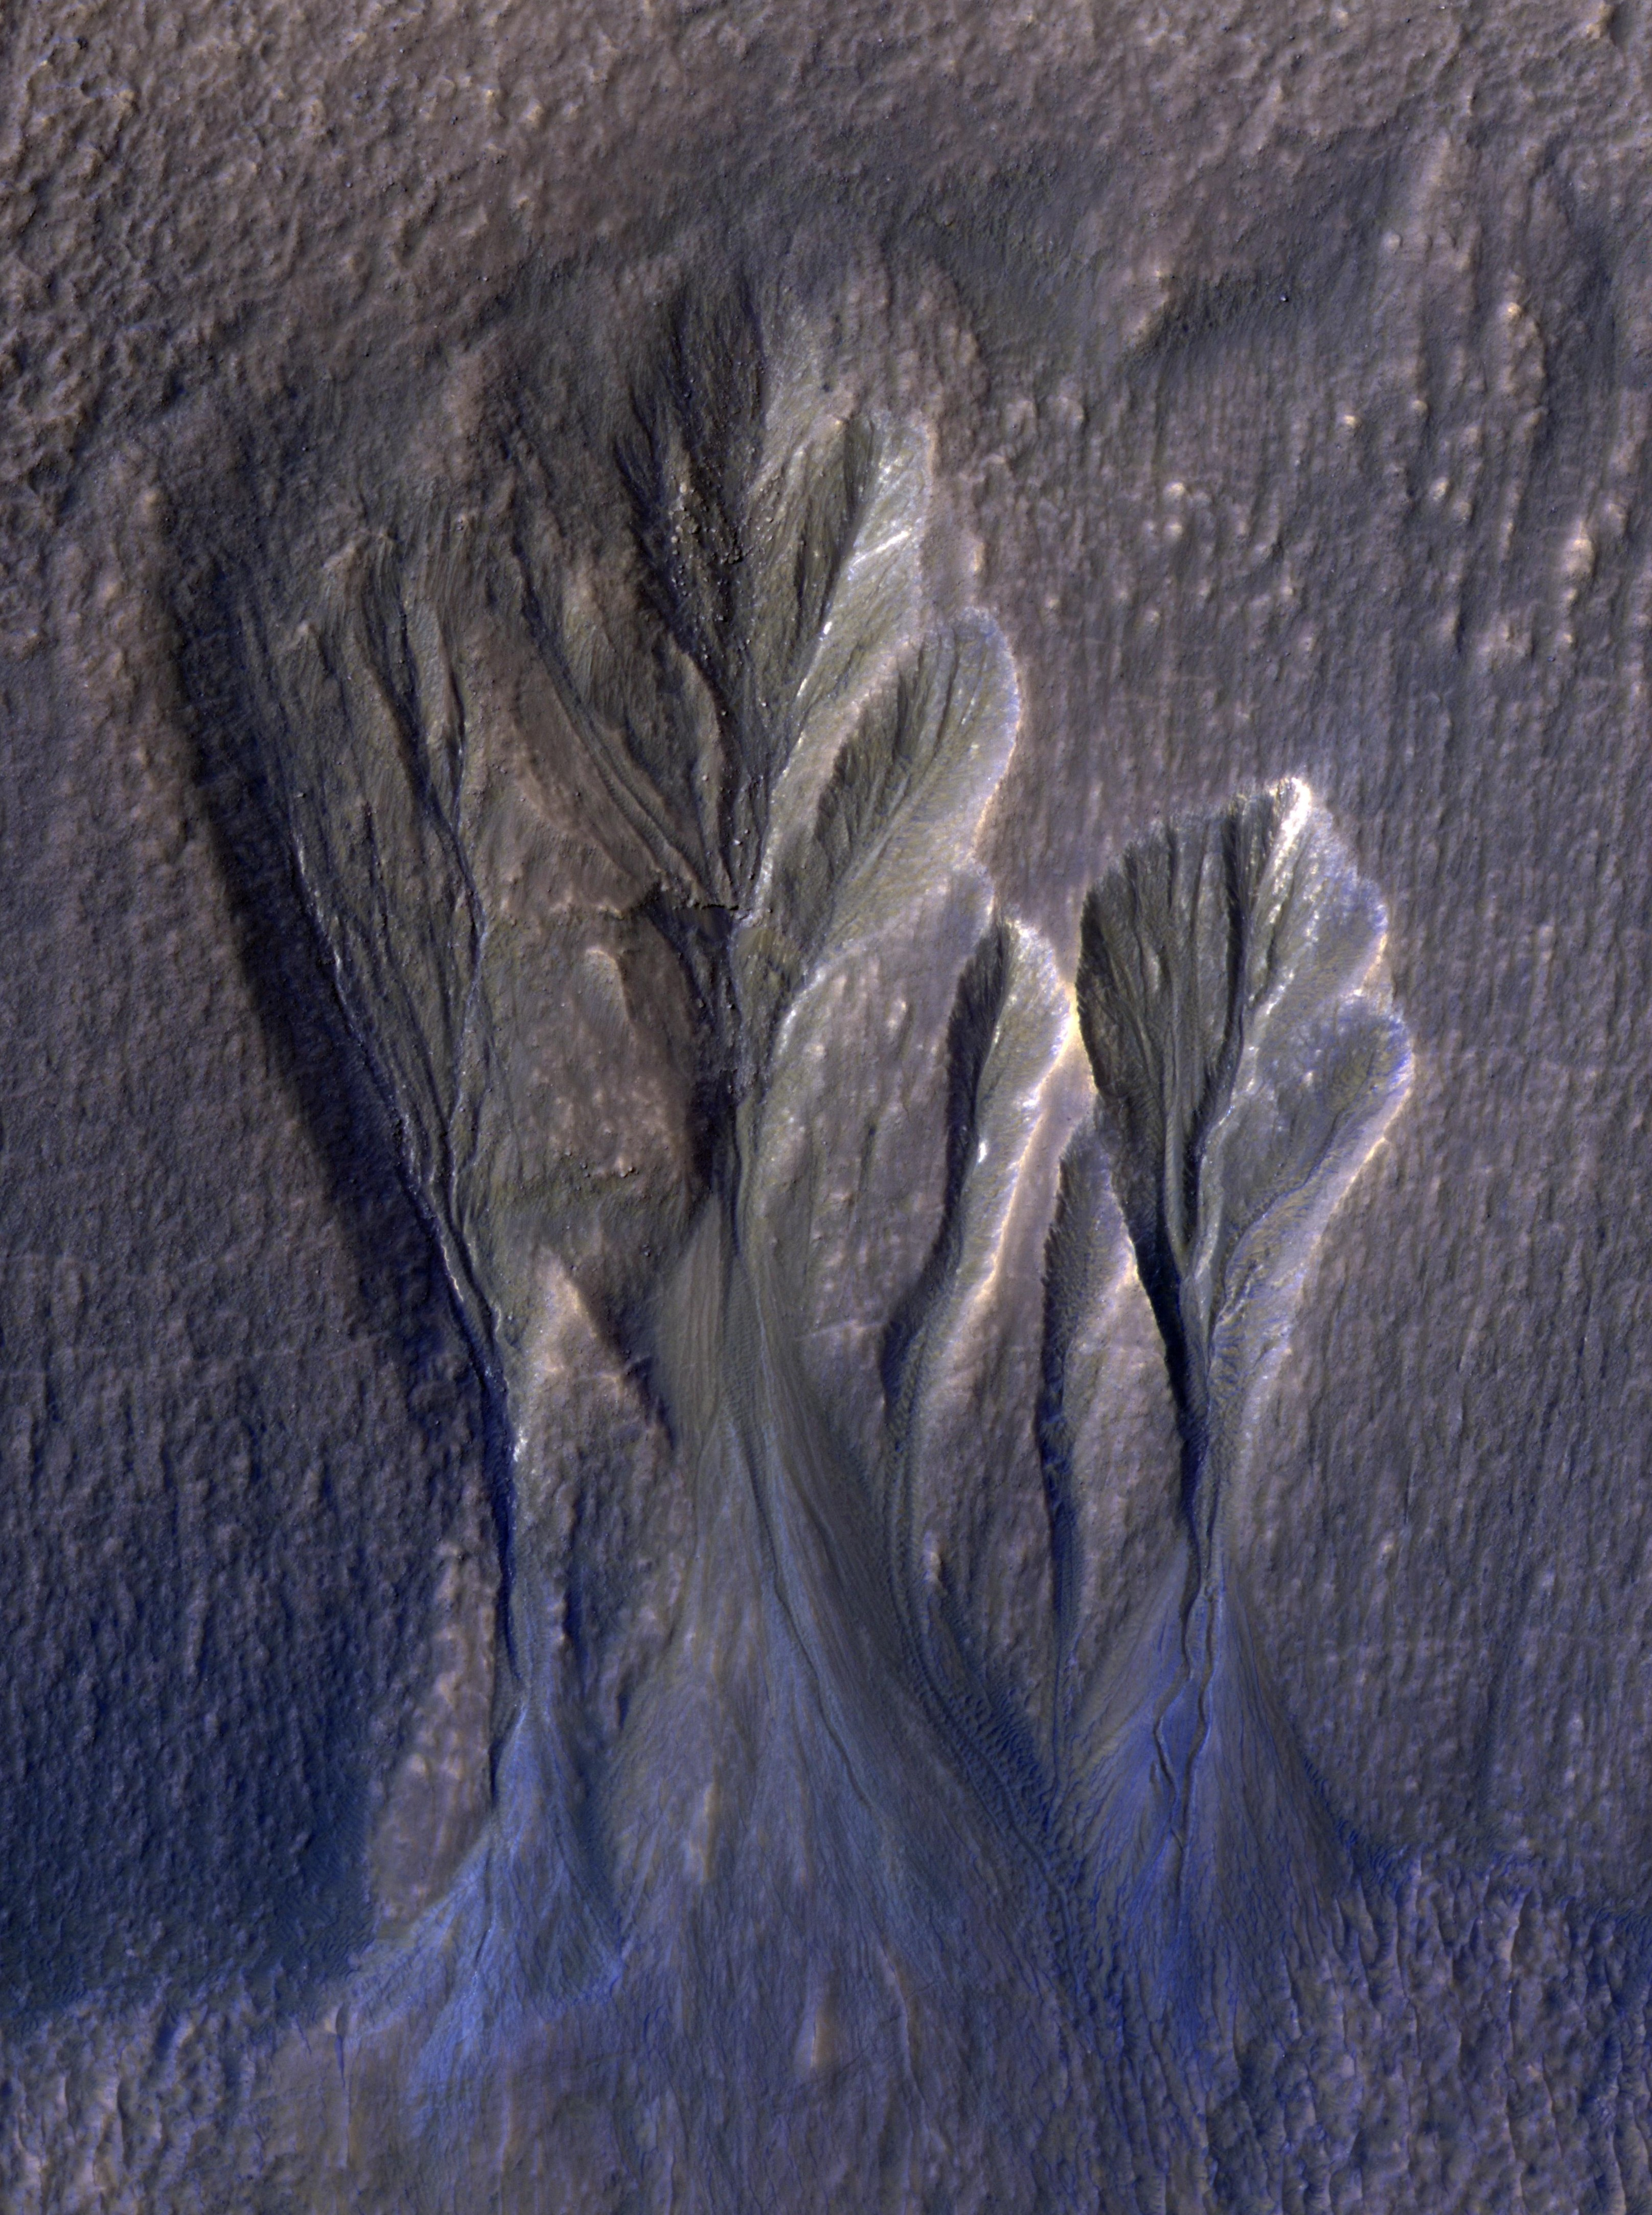

Dusty Water Ice in Mars’ Terra Sirenum

This image from NASA’s Mars Reconnaissance Orbiter (MRO) shows white material believed to be dusty water ice lining the edges of Martian gullies in a region named Terra Sirenum. Scientists believe dust particles within this ice act similarly to dust that falls onto glaciers on Earth, warming up in sunlight and causing subsurface pockets of meltwater to form.

On Earth, the dust that builds up on glaciers is called cryoconite, and the pockets it forms are called cryoconite holes. These pockets of water on our planet are often teeming with simple life, including algae, fungi, and cyanobacteria. Scientists believe similar shallow pools of water could exist on Mars, and may also be excellent places to search for life on the Red Planet today.

This enhanced-color image was captured by MRO’s HiRISE (High-Resolution Imaging Science Experiment) camera on Dec. 25, 2016.

The blue color at the bottom of the gullies is likely coarse sand (not ice); the hue would not actually be perceptible to the human eye. HiRISE is able to detect this color by looking at the scene in far-infrared wavelengths.

The University of Arizona, in Tucson, operates HiRISE, which was built by Ball Aerospace & Technologies Corp., in Boulder, Colorado. NASA’s Jet Propulsion Laboratory, a division of Caltech in Pasadena, California, manages the Mars Reconnaissance Orbiter Project for NASA’s Science Mission Directorate in Washington.

Credit: NASA/JPL-Caltech/University of Arizona